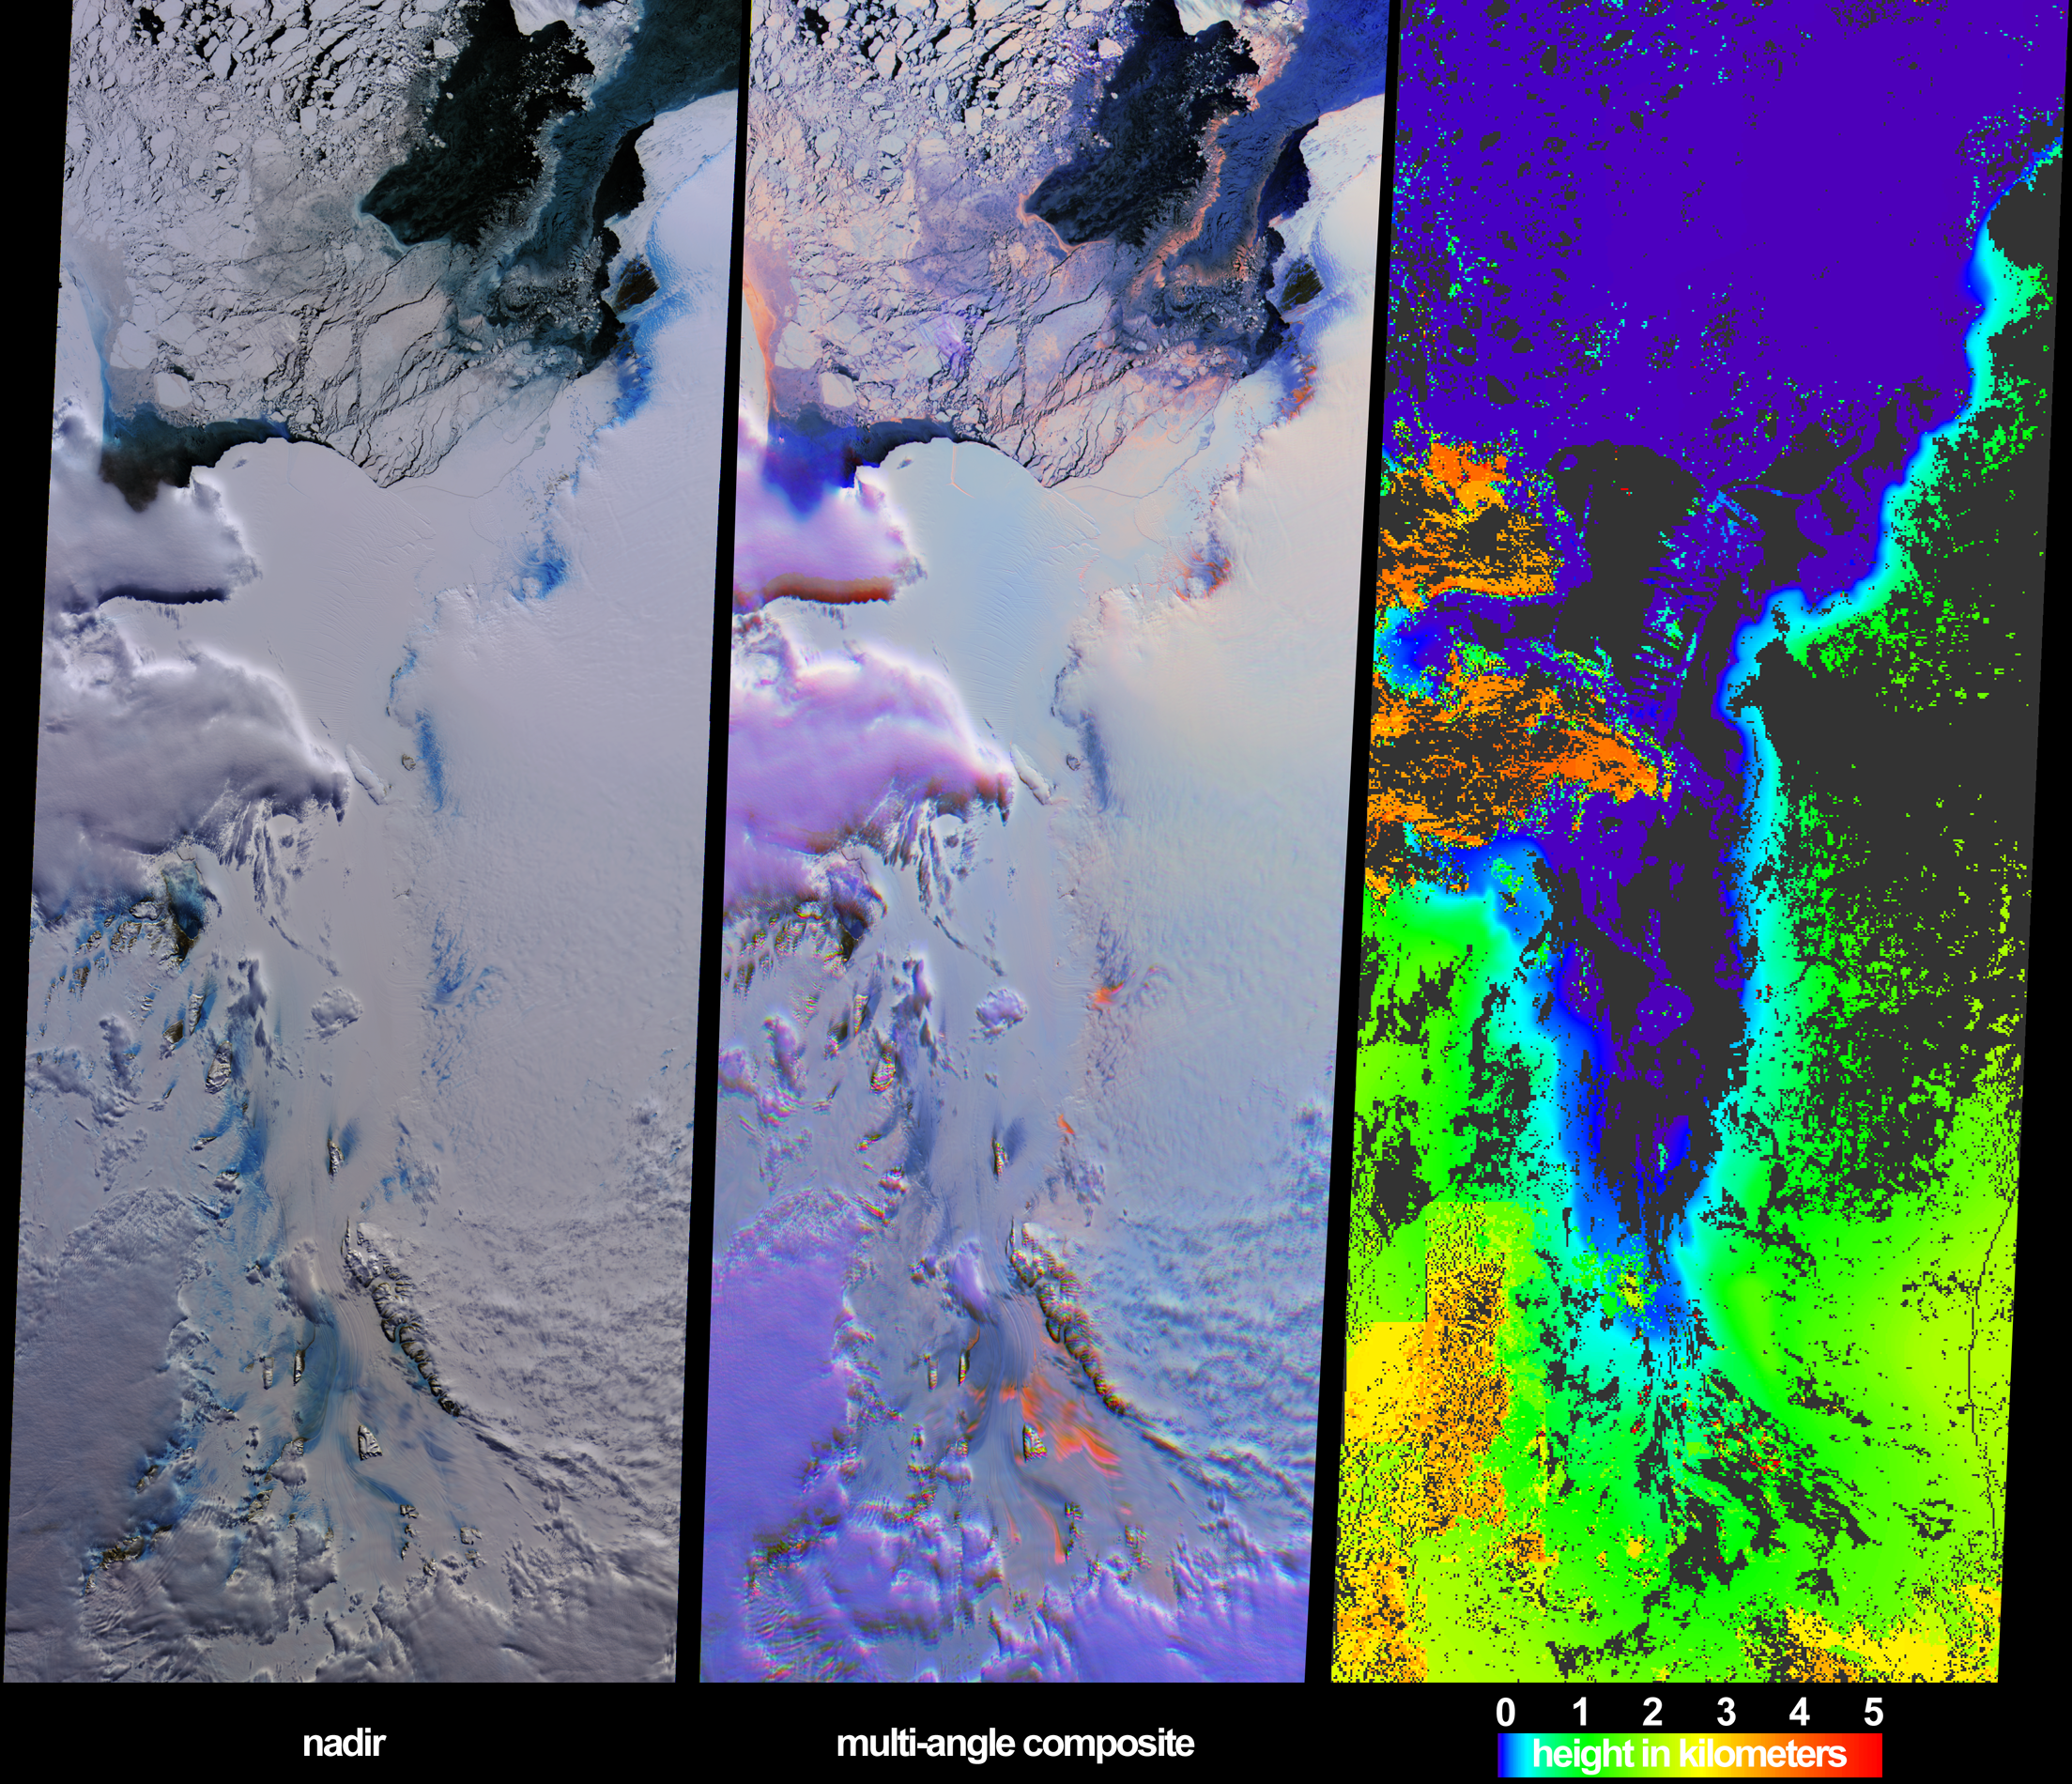

Clouds and Ice of the Lambert-Amery System, East Antarctica

These views from the Multi-angle Imaging SpectroRadiometer (MISR) illustrate ice surface textures and cloud-top heights over the Amery Ice Shelf/Lambert Glacier system in East Antarctica on October 25, 2002.

The left-hand panel is a natural-color view from MISR’s downward-looking (nadir) camera. The center panel is a multi-angular composite from three MISR cameras, in which color acts as a proxy for angular reflectance variations related to texture. Here, data from the red-band of MISR’s 60° forward-viewing, nadir and 60° backward-viewing cameras are displayed as red, green and blue, respectively. With this display technique, surfaces which predominantly exhibit backward-scattering (generally rough surfaces) appear red/orange, while surfaces which predominantly exhibit forward-scattering (generally smooth surfaces) appear blue. Textural variation for both the grounded and sea ice are apparent. The red/orange pixels in the lower portion of the image correspond with a rough and crevassed region near the grounding zone, that is, the area where the Lambert and four other smaller glaciers merge and the ice starts to float as it forms the Amery Ice Shelf. In the natural-color view, this rough ice is spectrally blue in color.

Clouds exhibit both forward and backward-scattering properties in the middle panel and thus appear purple, in distinct contrast with the underlying ice and snow. An additional multi-angular technique for differentiating clouds from ice is shown in the right-hand panel, which is a stereoscopically derived height field retrieved using automated pattern recognition involving data from multiple MISR cameras. Areas exhibiting insufficient spatial contrast for stereoscopic retrieval are shown in dark gray. Clouds are apparent as a result of their heights above the surface terrain. Polar clouds are an important factor in weather and climate. Inadequate characterization of cloud properties is currently responsible for large uncertainties in climate prediction models. Identification of polar clouds, mapping of their distributions, and retrieval of their heights provide information that will help to reduce this uncertainty.

The Multi-angle Imaging SpectroRadiometer observes the daylit Earth continuously and every 9 days views the entire Earth between 82 degrees north and 82 degrees south latitude. These data products were generated from a portion of the imagery acquired during Terra orbit 15171. The panels cover an area of 380 kilometers x 984 kilometers, and utilize data from blocks 145 to 151 within World Reference System-2 path 127.

MISR was built and is managed by NASA’s Jet Propulsion Laboratory, Pasadena, CA, for NASA’s Office of Earth Science, Washington, DC. The Terra satellite is managed by NASA’s Goddard Space Flight Center, Greenbelt, MD. JPL is a division of the California Institute of Technology.

Credit: NASA/GSFC/LaRC/JPL, MISR Team